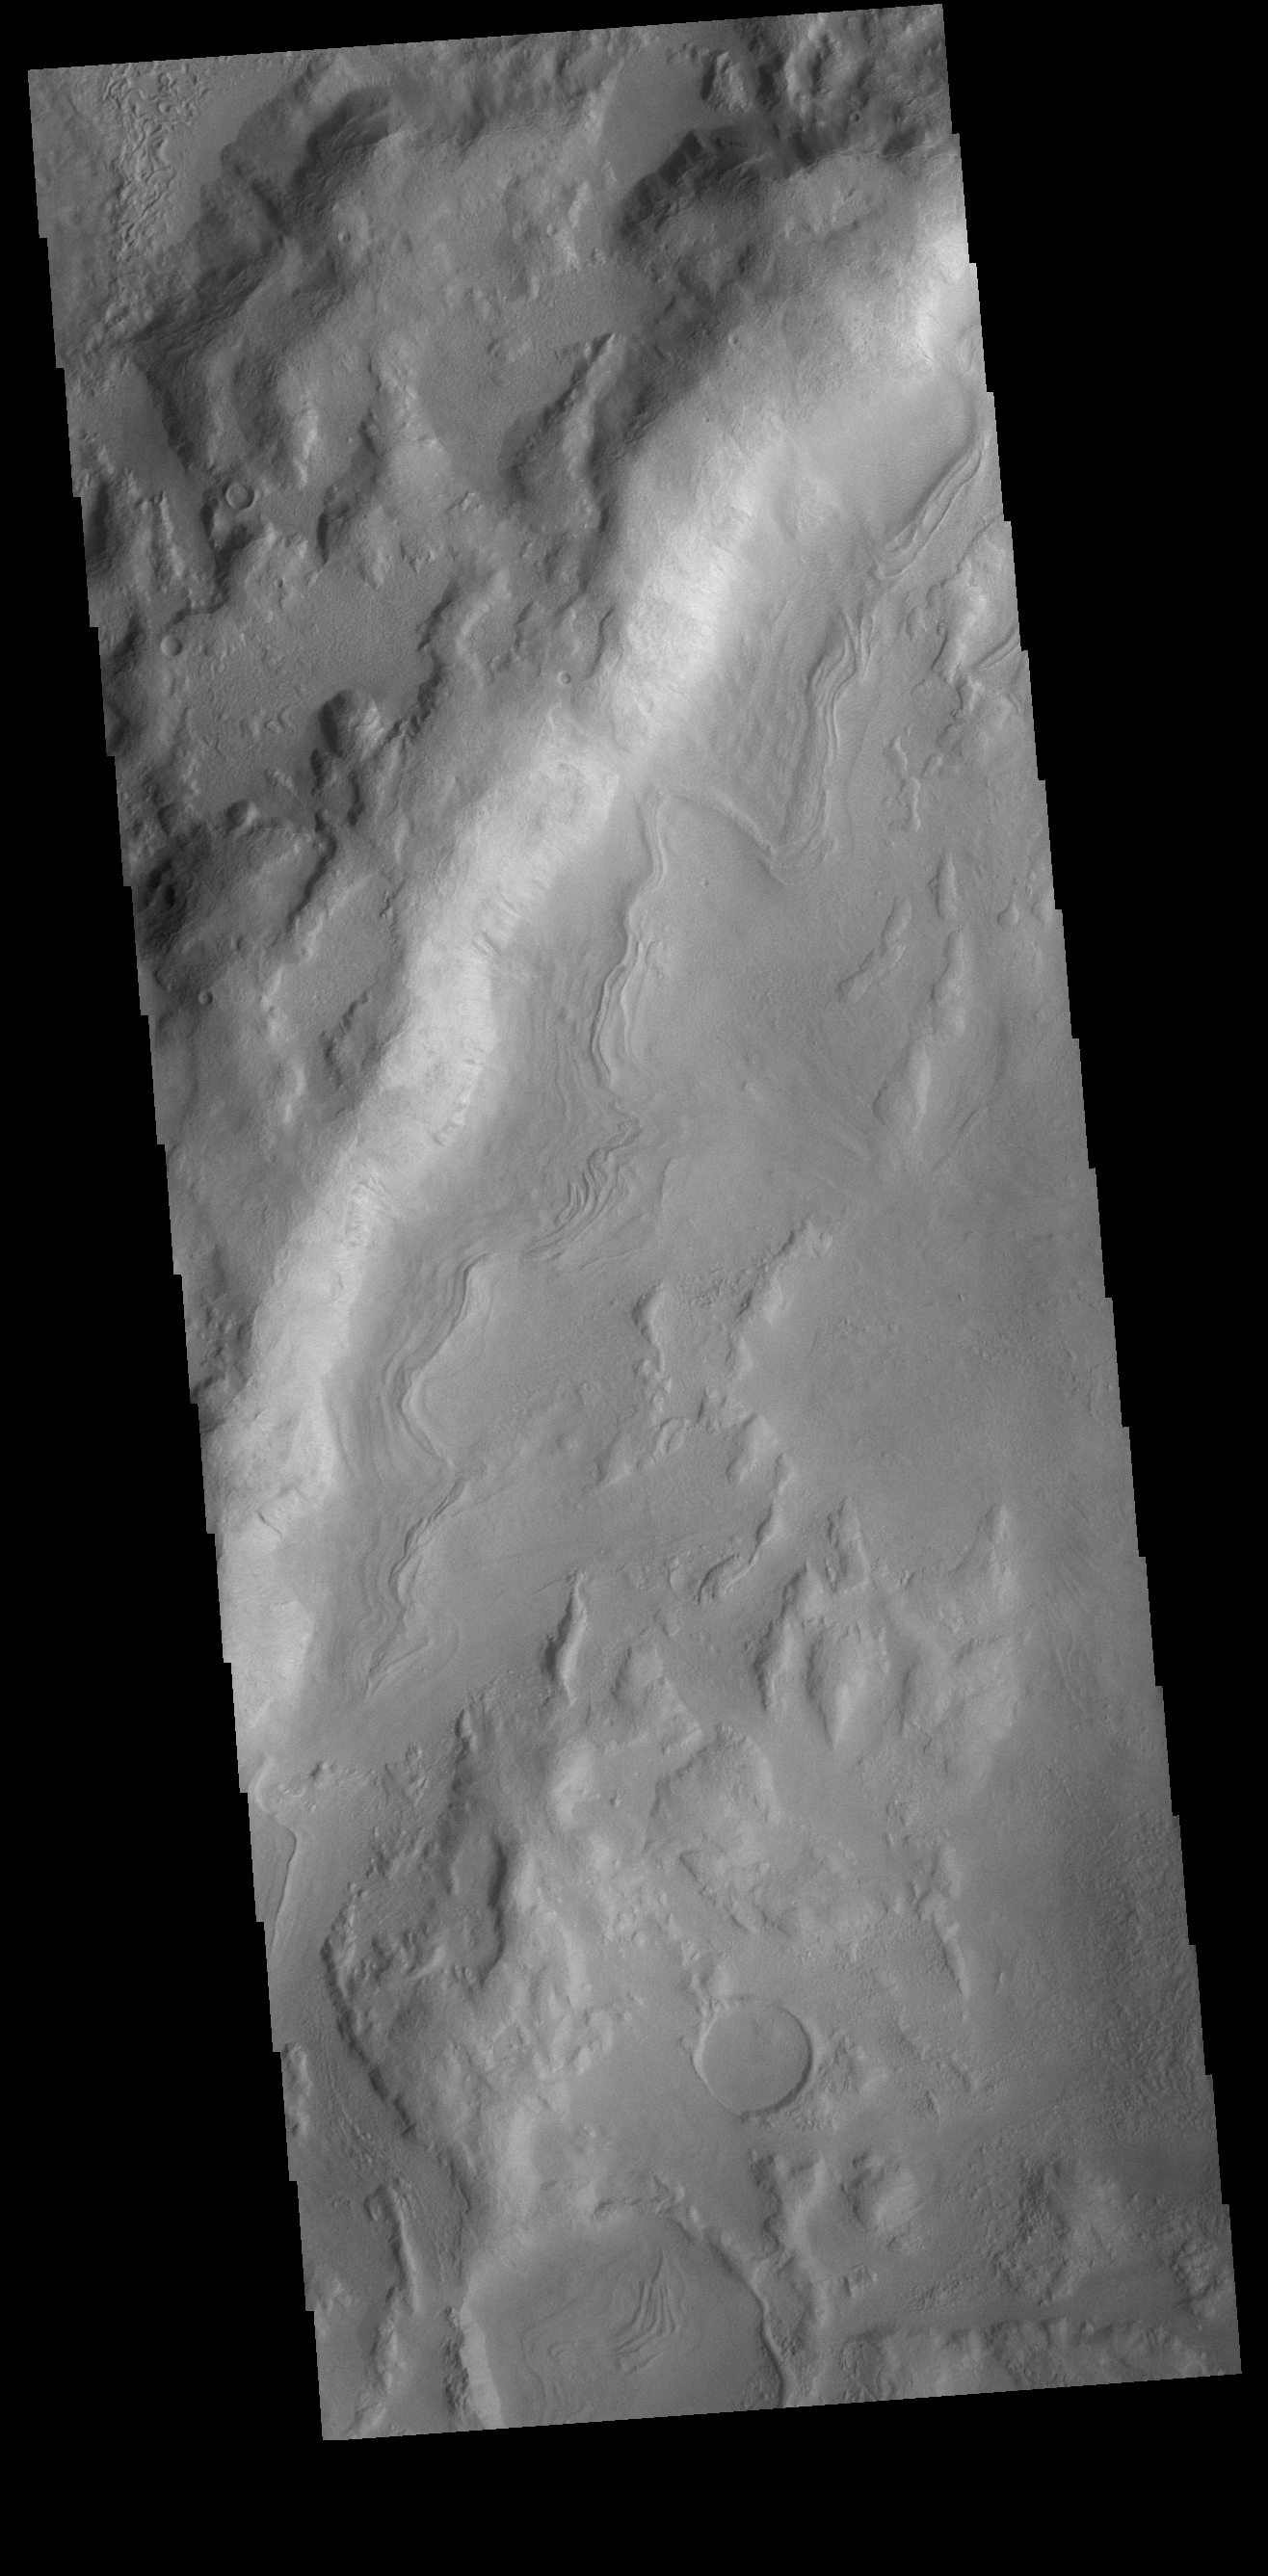

Noachis Terra Crater

This VIS image is located in an unnamed crater in Noachis Terra. The sinuous feature near the bottom of the crater rim appears to have been caused by down slope movement of materials. The sinuous nature may have been created by inclusion of a volatile material such as ice.

Credit: NASA/JPL-Caltech/ASU